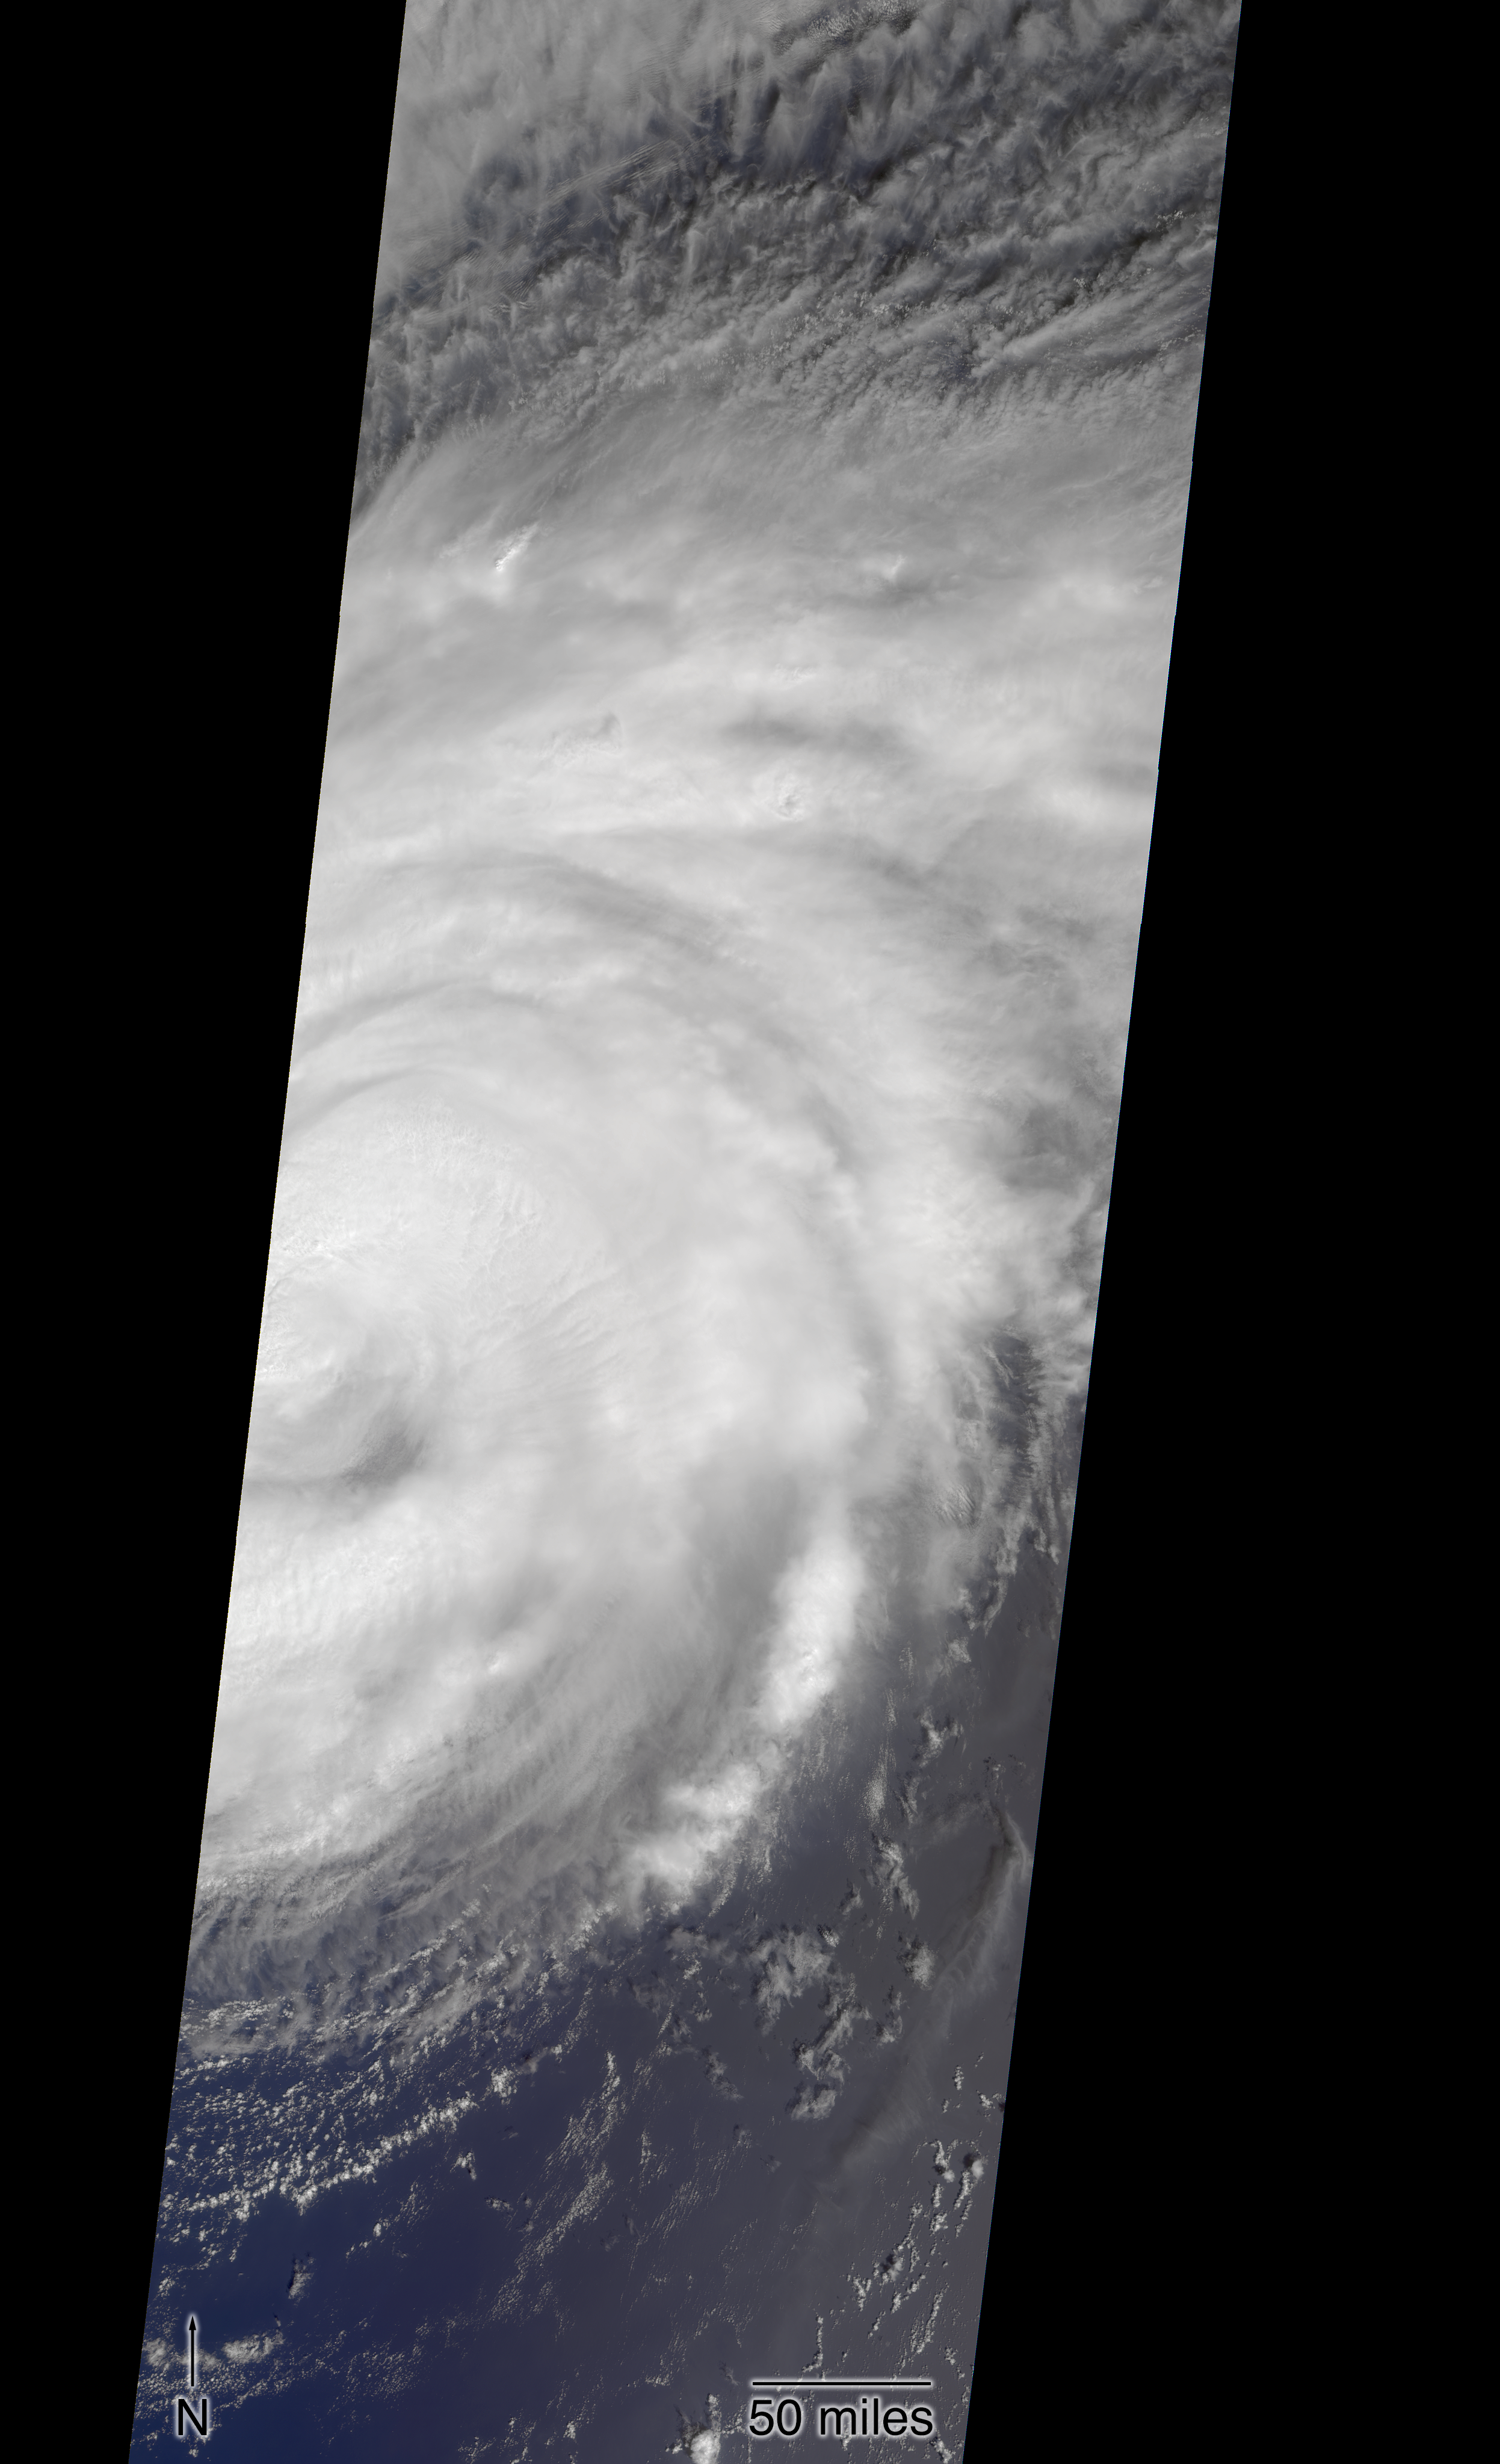

Hurricane Florence as Viewed by NASA’s MISR Instrument

Right-click here to download full resolution image

NASA’s Multi-angle Imaging SpectroRadiometer (MISR) passed over Hurricane Florence as it approached the eastern coast of the United States on Thursday, September 13, 2018. At the time the image was acquired, Florence was a large Category 2 storm and coastal areas were already being hit with tropical-storm-force winds.

The MISR instrument, flying onboard NASA’s Terra satellite, carries nine cameras that observe Earth at different angles. It takes about seven minutes for all the cameras to observe the same location. The motion of the clouds during that time is used to compute wind speed at the cloud tops. These images show Florence as viewed by the central, downward-looking camera (left) and the storm’s wind speeds (right). In the right image, the length of the arrows is proportional to wind speed and their colors show the altitude of the cloud tops in kilometers. The data show that the cloud top winds near the center of the storm were approximately 70 mph (113 kph), and the maximum cloud-top wind speed throughout the storm was 90 mph (145 kph). The wind data also shows that the lowest clouds are moving counter-clockwise, indicating inflow into the southern part of the hurricane, while the high clouds to the north of the hurricane show a clockwise outflow.

These data were captured during Terra orbit 99670. MISR data are available through the NASA Langley Research Center; for more information, go to https://eosweb.larc.nasa.gov/project/misr/misr_table. MISR was built and is managed by NASA’s Jet Propulsion Laboratory in Pasadena, California, for NASA’s Science Mission Directorate in Washington, D.C. The Terra spacecraft is managed by NASA’s Goddard Space Flight Center in Greenbelt, Maryland. The MISR data were obtained from the NASA Langley Research Center Atmospheric Science Data Center in Hampton, Virginia. JPL is a division of Caltech in Pasadena.

Credit: NASA/GSFC/LaRC/JPL-Caltech, MISR Team